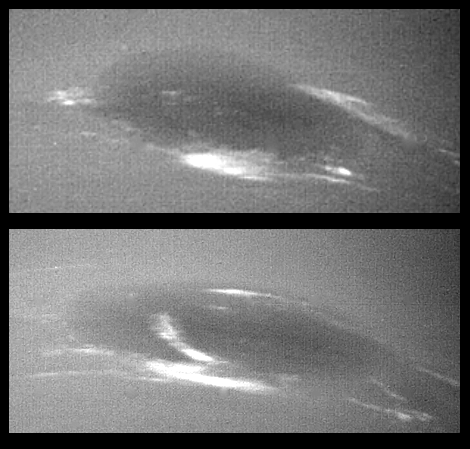

Neptune’s Clouds

The bright cirrus-like clouds of Neptune change rapidly, often forming and dissipating over periods of several to tens of hours. In this sequence Voyager 2 observed cloud evolution in the region around the Great Dark Spot (GDS). The surprisingly rapid changes which occur separating each panel shows that in this region Neptune’s weather is perhaps as dynamic and variable as that of the Earth. However, the scale is immense by our standards — the Earth and the GDS are of similar size — and in Neptune’s frigid atmosphere, where temperatures are as low as 55 degrees Kelvin (-360 F), the cirrus clouds are composed of frozen methane rather than Earth’s crystals of water ice. The Voyager Mission is conducted by JPL for NASA’s Office of Space Science and Applications

Credit: NASA/JPL